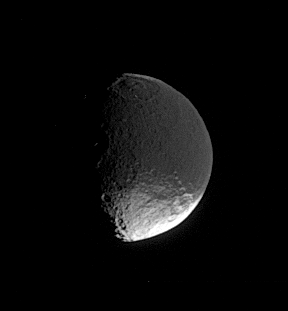

Mysterious Iapetus

A distant glimpse of Iapetus reveals details within the dark terrain of Cassini Regio, including an impact basin at top that is roughly 400 kilometers (250 miles) wide.

Researchers remain unsure about the mechanism that has darkened the leading hemisphere.

This view looks toward the southern hemisphere on the leading side of Iapetus (1,468 kilometers, or 912 miles across). North is up.

The image was taken in visible light with the Cassini spacecraft narrow-angle camera on April 4, 2006, at a distance of approximately 1.4 million kilometers (900,000 miles) from Iapetus. The image scale is 9 kilometers (6 miles) per pixel.

The Cassini-Huygens mission is a cooperative project of NASA, the European Space Agency and the Italian Space Agency. The Jet Propulsion Laboratory, a division of the California Institute of Technology in Pasadena, manages the mission for NASA’s Science Mission Directorate, Washington, D.C. The Cassini orbiter and its two onboard cameras were designed, developed and assembled at JPL. The imaging operations center is based at the Space Science Institute in Boulder, Colo.

Credit: NASA/JPL/Space Science Institute